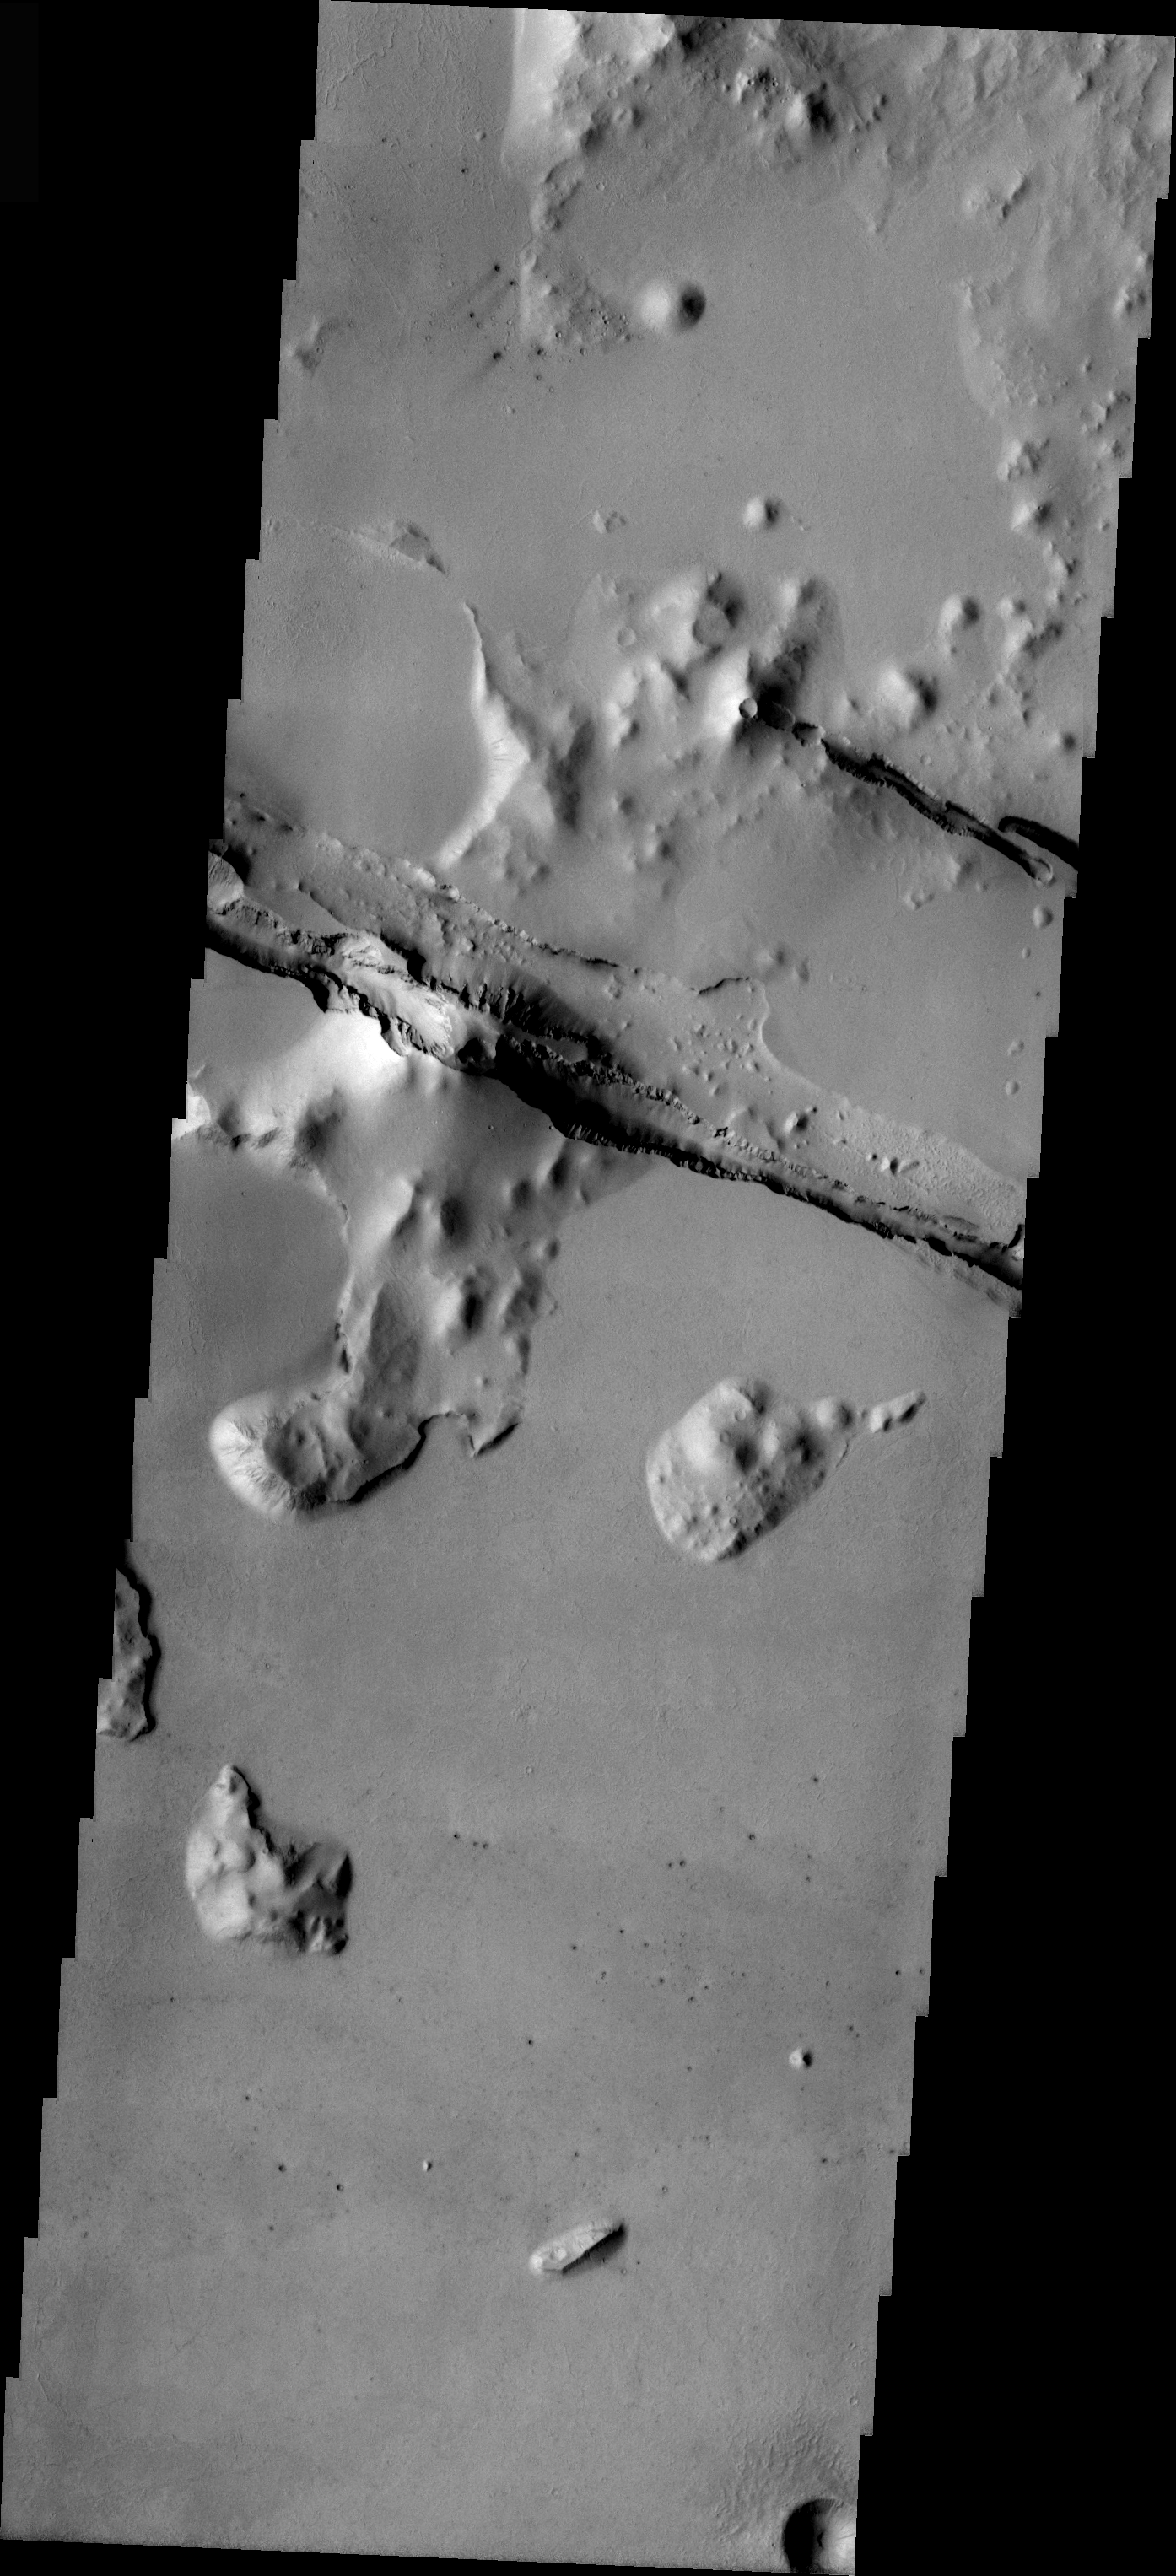

Cerberus Fossae

This is some chaos terrain located on the floor of Cerberus Fossae. Chaos is typically interpreted to be a collapse terrain; it is the blocky landscape after the transport and removal of subsurface support.

Image information: VIS instrument. Latitude 8.9, Longitude 162.9 East (197.1 West). 19 meter/pixel resolution.

Note: this THEMIS visual image has not been radiometrically nor geometrically calibrated for this preliminary release. An empirical correction has been performed to remove instrumental effects. A linear shift has been applied in the cross-track and down-track direction to approximate spacecraft and planetary motion. Fully calibrated and geometrically projected images will be released through the Planetary Data System in accordance with Project policies at a later time.

NASA’s Jet Propulsion Laboratory manages the 2001 Mars Odyssey mission for NASA’s Office of Space Science, Washington, D.C. The Thermal Emission Imaging System (THEMIS) was developed by Arizona State University, Tempe, in collaboration with Raytheon Santa Barbara Remote Sensing. The THEMIS investigation is led by Dr. Philip Christensen at Arizona State University. Lockheed Martin Astronautics, Denver, is the prime contractor for the Odyssey project, and developed and built the orbiter. Mission operations are conducted jointly from Lockheed Martin and from JPL, a division of the California Institute of Technology in Pasadena.

Credit: NASA/JPL/Arizona State University